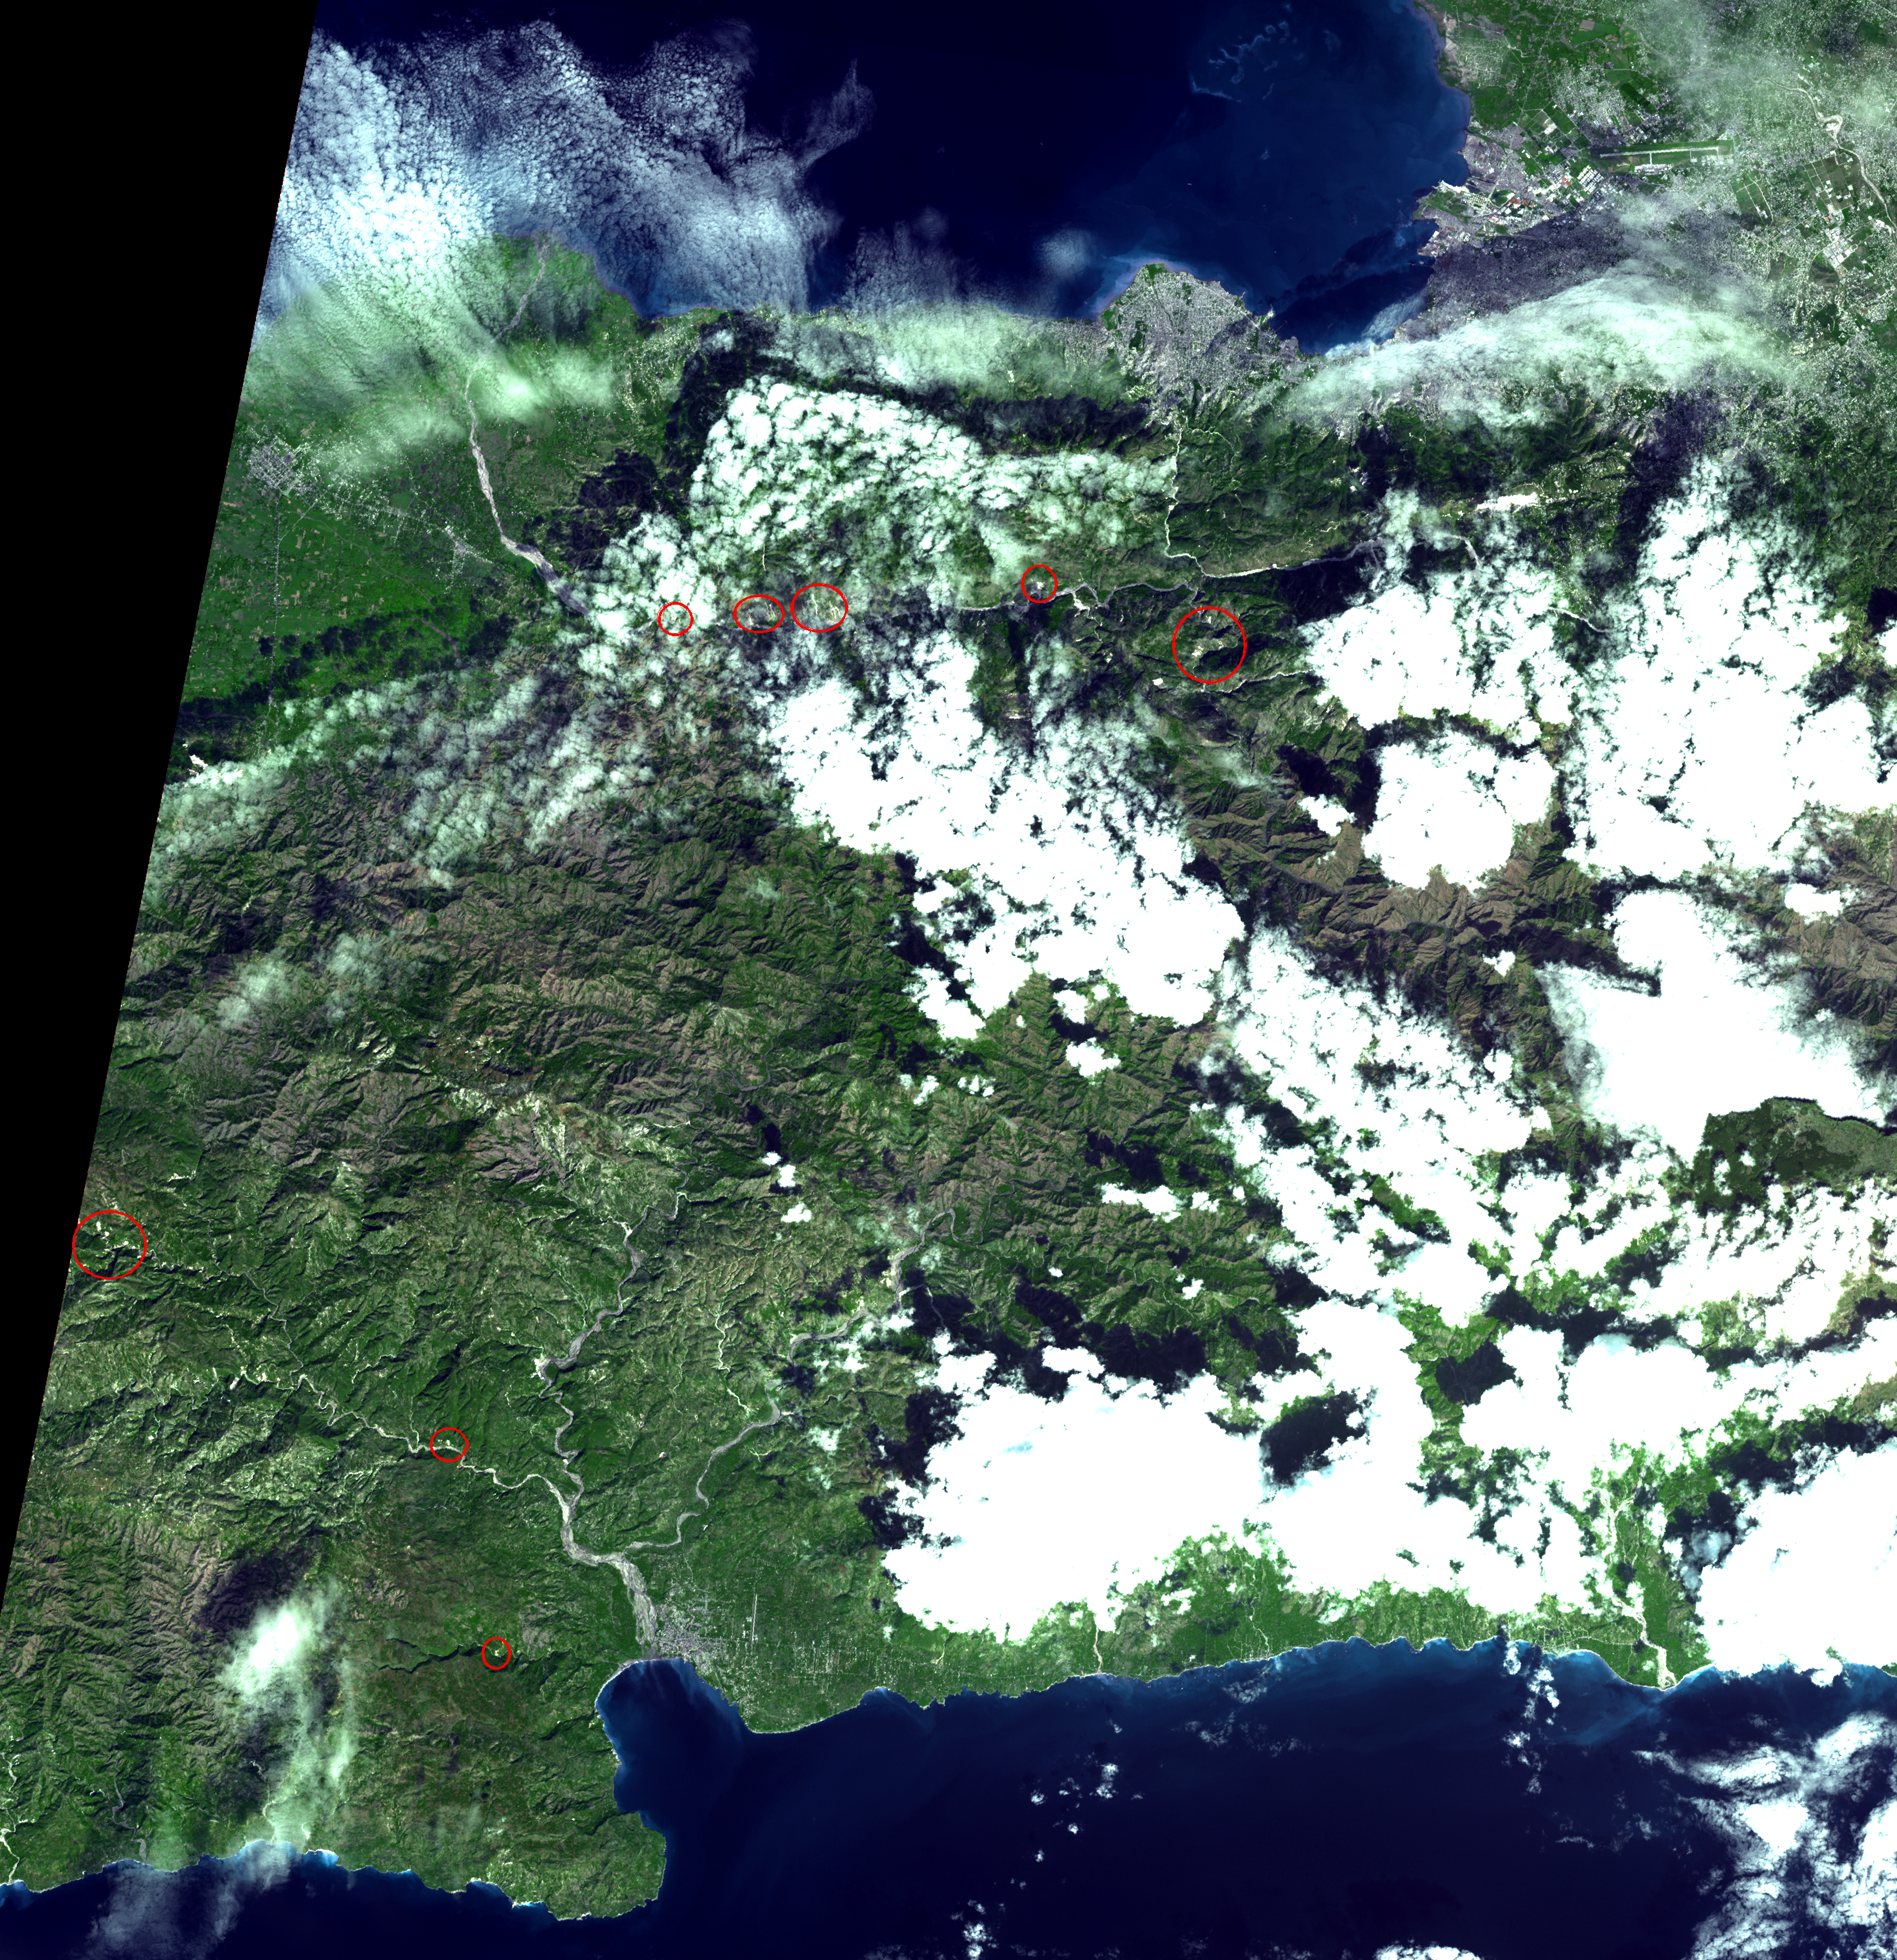

Haiti Earthquake Landslides

On January 14, 2010, the Advanced Spaceborne Thermal Emission and Reflection Radiometer (ASTER) instrument on NASA’s Terra spacecraft captured this simulated natural color image of the Port-au-Prince, Haiti, area, two days after a magnitude 7.0 earthquake struck the region and caused massive damage and loss of life. While ASTER’s 15-meter (50-foot) resolution is not sufficient to see damaged buildings, it can be used to identify other results of the shaking. The red circles superimposed on the image indicate possible landslides, a common occurrence in mountainous terrain after large earthquakes. The possible landslides were identified by carefully comparing the new image with an image acquired one year previously.

With its 14 spectral bands from the visible to the thermal infrared wavelength region and its high spatial resolution of 15 to 90 meters (about 50 to 300 feet), ASTER images Earth to map and monitor the changing surface of our planet. ASTER is one of five Earth-observing instruments launched December 18, 1999, on NASA’s Terra satellite. The instrument was built by Japan’s Ministry of Economy, Trade and Industry. A joint U.S./Japan science team is responsible for validation and calibration of the instrument and the data products.

The broad spectral coverage and high spectral resolution of ASTER provide scientists in numerous disciplines with critical information for surface mapping and monitoring of dynamic conditions and temporal change. Example applications include monitoring glacial advances and retreats; monitoring potentially active volcanoes; identifying crop stress; determining cloud morphology and physical properties; wetlands evaluation; thermal pollution monitoring; coral reef degradation; surface temperature mapping of soils and geology; and measuring surface heat balance.

The U.S. science team is located at NASA’s Jet Propulsion Laboratory, Pasadena, Calif. The Terra mission is part of NASA’s Science Mission Directorate, Washington, D.C.

More information about ASTER is available at http://asterweb.jpl.nasa.gov/.

Image acquired: January 14, 2010
Area covered: 50.6 by 49 kilometers (31.4 by 30.4 miles)
Location of image: 18.5 degrees North latitude, 72.5 degrees West longitude
Image resolution: 15 meters (50 feet)

Credit: NASA/GSFC/METI/ERSDAC/JAROS, and U.S./Japan ASTER Science Team